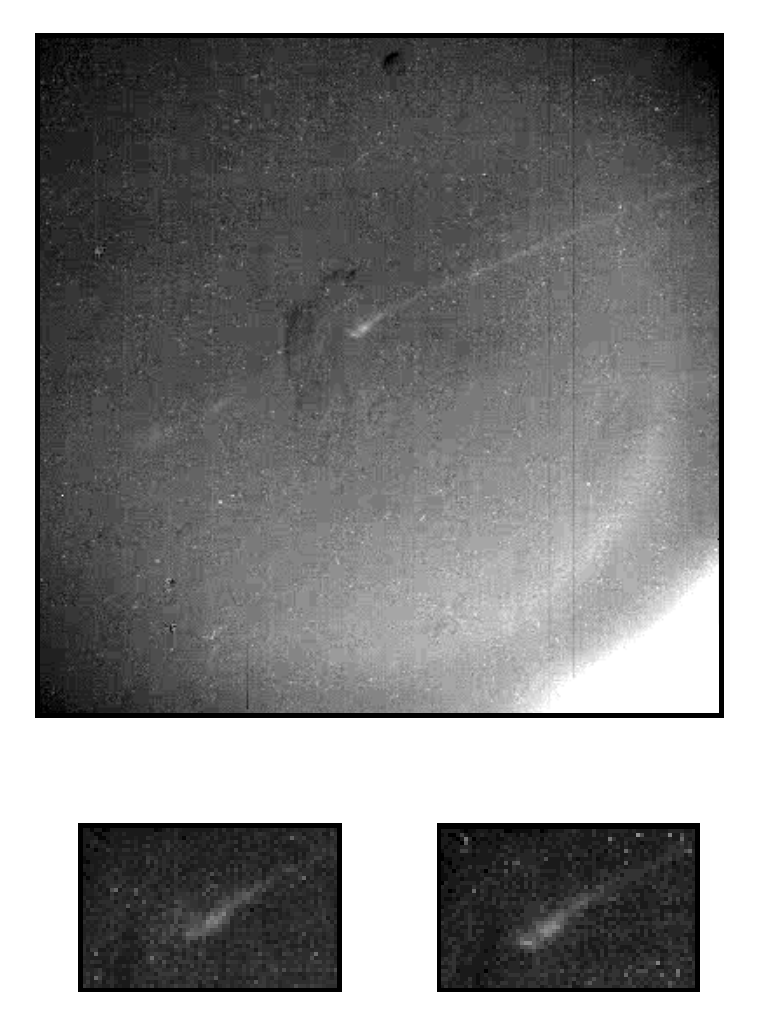

Aurora Borealis on Jupiter

This image, taken by NASA’s Galileo spacecraft, shows the darkside of Jupiter, the part not illuminated by sunlight. The curved line crossing from the lower left to the upper right is the auroral arc on the horizon. With north at the top of the image, the central part of the auroral arc has a latitude of 57 degrees north. When this same region was imaged 30 seconds later, the central part had changed. The left and right boxes below show a magnified view of the central region at the earlier and later times, respectively. The aurora is dynamic on Jupiter, just as it is here on Earth. The eerie, glowing light is created when molecules in the upper atmosphere are struck by charge particles from the space around Jupiter. Fluctuations in the charged particle flow cause variations in the auroral emission.

This image was part of a multi-instrument set of observations made as Galileo flew through a region of space rich in charged particles. The particles follow the magnetic field and, in this case, the spacecraft was flying through the particular field line that was imaged. With these observations, scientists hope to learn more about the particles and their interaction with the molecules in the atmosphere. This image provides a severe test of the camera optics. The overexposed region at the lower right is the illuminated part of the planet, which is much brighter than the aurora. When light from this region is scattered into the telescope, it creates a diffuse background. The long exposure subjects the detector to more cosmic rays than usual. These create spikes, the bright dots that are sprinkled throughout the image. These images were taken in the clear filter of the solid state imaging (CCD) system aboard the Galileo spacecraft on Nov. 5, 1996. Each pixel subtends a square about 30 kilometers (18.5 miles) throughout the image. The range is 1.433 million kilometers (0.89 million miles).

Launched in October 1989, Galileo entered orbit around Jupiter on Dec. 7, 1995. The spacecraft’s mission is to conduct detailed studies of the giant planet, its largest moons and its magnetic environment. The Jet Propulsion Laboratory, Pasadena, CA, manages the mission for NASA’s Office of Space Science, Washington, DC.

Credit: NASA/JPL-Caltech